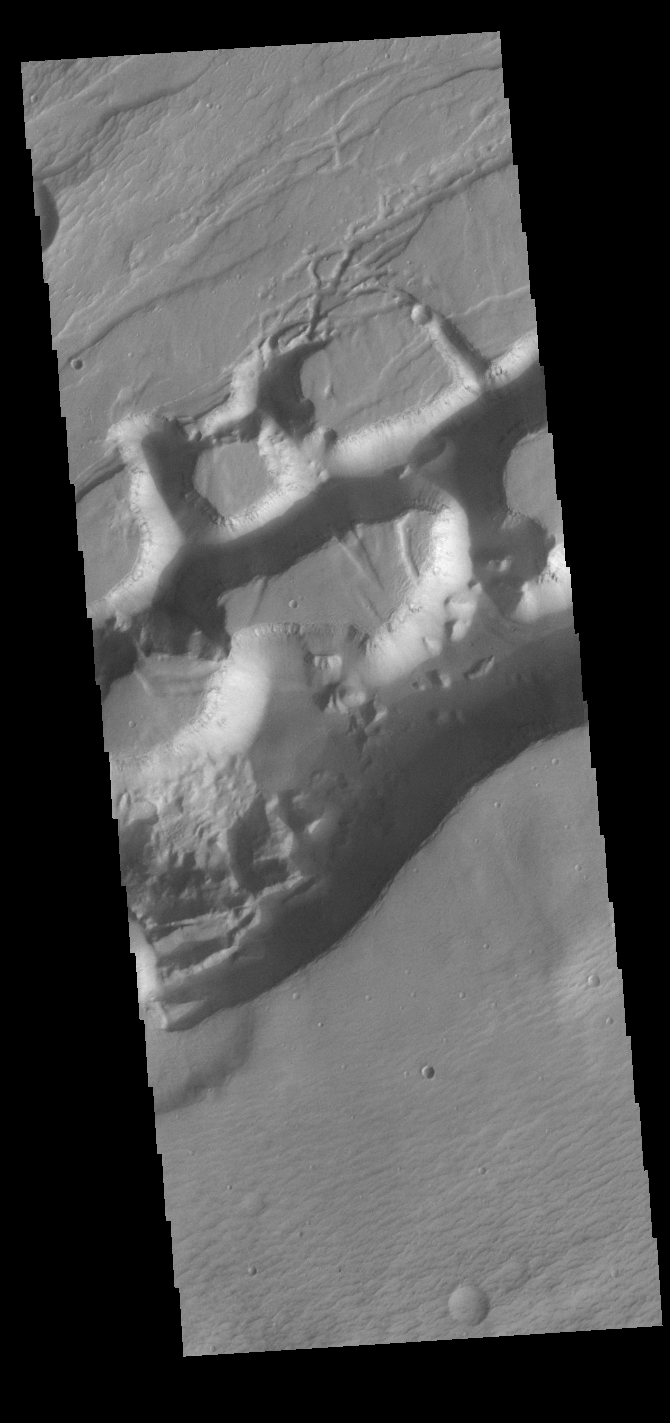

Sirenum Fossae

Today’s VIS image shows a portion of Sirenum Fossae. The linear features are tectonic graben. Graben are formed by extension of the crust and faulting. When large amounts of pressure or tension are applied to rocks on timescales that are fast enough that the rock cannot respond by deforming, the rock breaks along faults. In the case of a graben, two parallel faults are formed by extension of the crust and the rock in between the faults drops downward into the space created by the extension. Numerous sets of graben are visible in this THEMIS image, trending from north-northeast to south-southwest. Because the faults defining the graben are formed perpendicular to the direction of the applied stress, we know that extensional forces were pulling the crust apart in the west-northwest/east-southeast direction. The Sirenum Fossae graben are 2735km (1700 miles) long and stretch from eastern Terra Sirenum into western Daedalia Planum.

Credit: NASA/JPL-Caltech/ASU